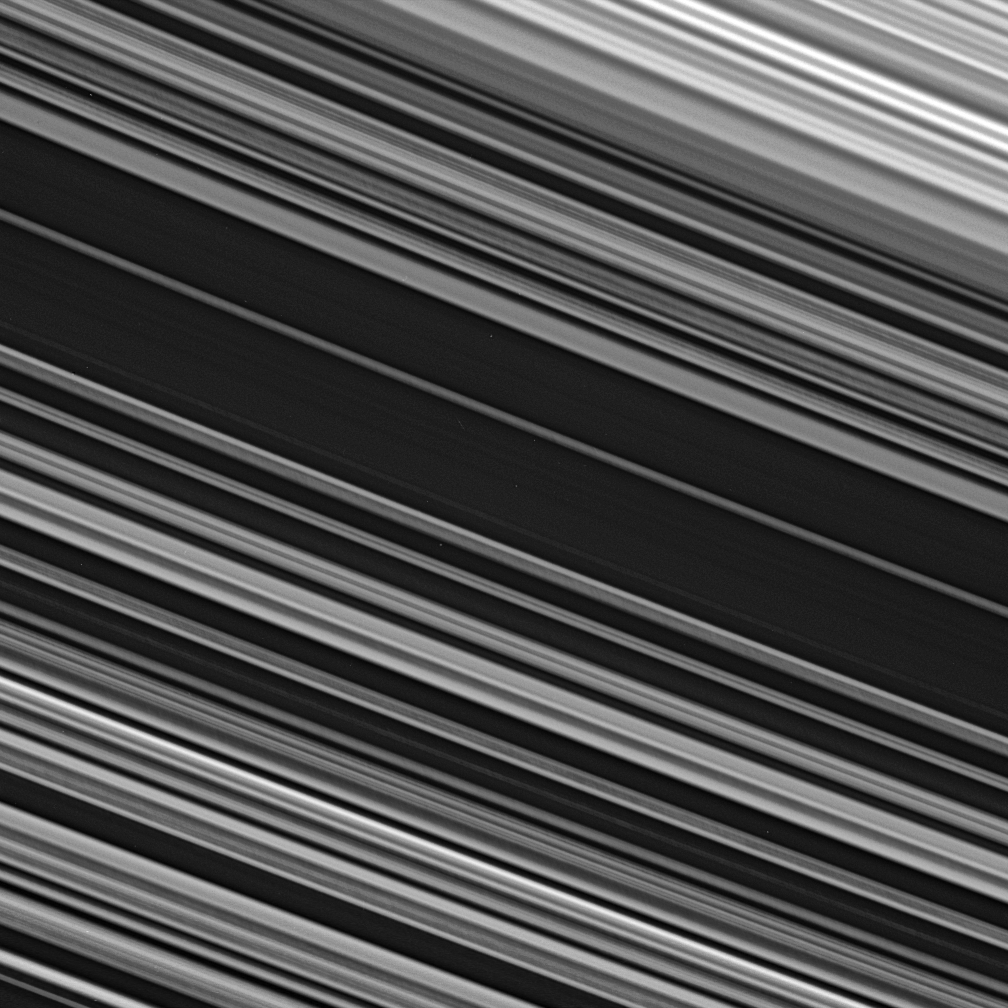

The Spoke Zone

The spoke-producing region of the B ring displays fine-scale asymmetry in the azimuthal direction — the direction along which the ring particles orbit Saturn — from upper left to lower right across the image.

This view looks toward the unlit side of the rings from about 14 degrees above the ringplane.

The image was taken in visible light with the Cassini spacecraft narrow-angle camera on Oct. 12, 2006 at a distance of approximately 429,000 kilometers (267,000 miles) from Saturn. Image scale is 3 kilometers (2 miles) per pixel.

The Cassini-Huygens mission is a cooperative project of NASA, the European Space Agency and the Italian Space Agency. The Jet Propulsion Laboratory, a division of the California Institute of Technology in Pasadena, manages the mission for NASA’s Science Mission Directorate, Washington, D.C. The Cassini orbiter and its two onboard cameras were designed, developed and assembled at JPL. The imaging operations center is based at the Space Science Institute in Boulder, Colo.

Credit: NASA/JPL/Space Science Institute